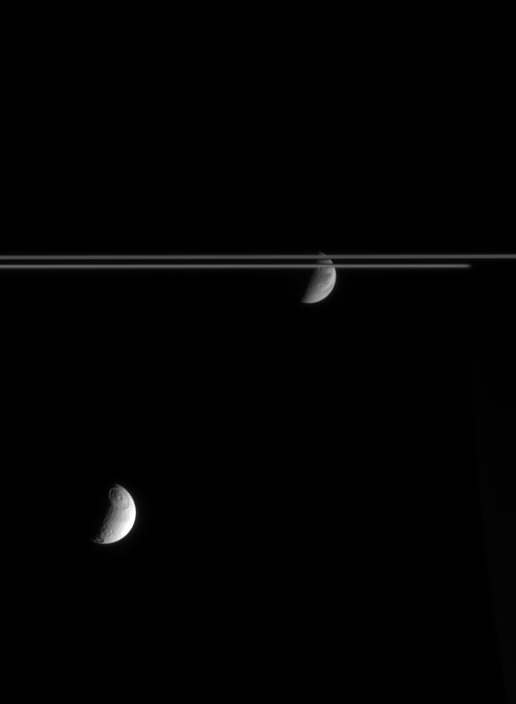

Children of Saturn

With the icy rings between them, Dione and Tethys each show off the prominent features for which they are known. Dione, beyond the rings, displays wispy fractures that adorn its trailing side. Tethys, on the side of the rings closest to Cassini, shows its large impact basin Odysseus.

At right, the night side of Saturn can be seen occulting the far side of the rings. The view shows the Saturn-facing side of Dione (1,126 kilometers, or 700 miles across) and the anti-Saturn side of Tethys (1,071 kilometers, or 665 miles across).

The image was taken in visible light with the Cassini spacecraft narrow-angle camera on Nov. 8, 2005, at a distance of approximately 3.5 million kilometers (2.2 million miles) from Dione and 2.8 million kilometers (1.8 million miles) from Tethys. The image scale is 21 kilometers (13 miles) per pixel on Dione and 17 kilometers (11 miles) per pixel on Tethys.

The Cassini-Huygens mission is a cooperative project of NASA, the European Space Agency and the Italian Space Agency. The Jet Propulsion Laboratory, a division of the California Institute of Technology in Pasadena, manages the mission for NASA’s Science Mission Directorate, Washington, D.C. The Cassini orbiter and its two onboard cameras were designed, developed and assembled at JPL. The imaging operations center is based at the Space Science Institute in Boulder, Colo.

Credit: NASA/JPL/Space Science Institute